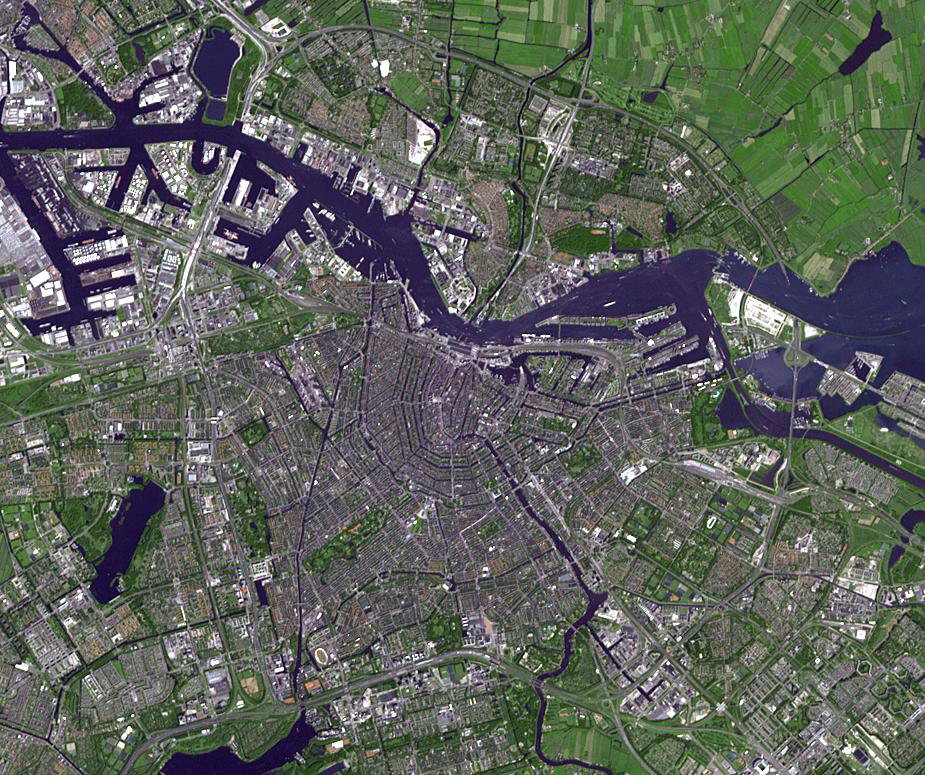

Amsterdam, Netherlands

Amsterdam is the largest city and the capital of the Netherlands. Its name derives from a dam in the river Amstel. Founded in the 12th century as a fishing village, Amsterdam was one of the most important ports in the world in the 17th century, when Amsterdam’s iconic canals were developed. In 2012 the old city was added to UNESCO’s World Heritage list. The image was acquired July 24, 2012, covers an area of 13.4 x 11.6 km, and is located at 52.4 degrees north latitude, 4.9 degrees east longitude.

With its 14 spectral bands from the visible to the thermal infrared wavelength region and its high spatial resolution of 15 to 90 meters (about 50 to 300 feet), ASTER images Earth to map and monitor the changing surface of our planet. ASTER is one of five Earth-observing instruments launched Dec. 18, 1999, on Terra. The instrument was built by Japan’s Ministry of Economy, Trade and Industry. A joint U.S./Japan science team is responsible for validation and calibration of the instrument and data products.

The broad spectral coverage and high spectral resolution of ASTER provides scientists in numerous disciplines with critical information for surface mapping and monitoring of dynamic conditions and temporal change. Example applications are: monitoring glacial advances and retreats; monitoring potentially active volcanoes; identifying crop stress; determining cloud morphology and physical properties; wetlands evaluation; thermal pollution monitoring; coral reef degradation; surface temperature mapping of soils and geology; and measuring surface heat balance.

The U.S. science team is located at NASA’s Jet Propulsion Laboratory, Pasadena, Calif. The Terra mission is part of NASA’s Science Mission Directorate, Washington, D.C.

Credit: NASA/GSFC/METI/ERSDAC/JAROS, and U.S./Japan ASTER Science Team